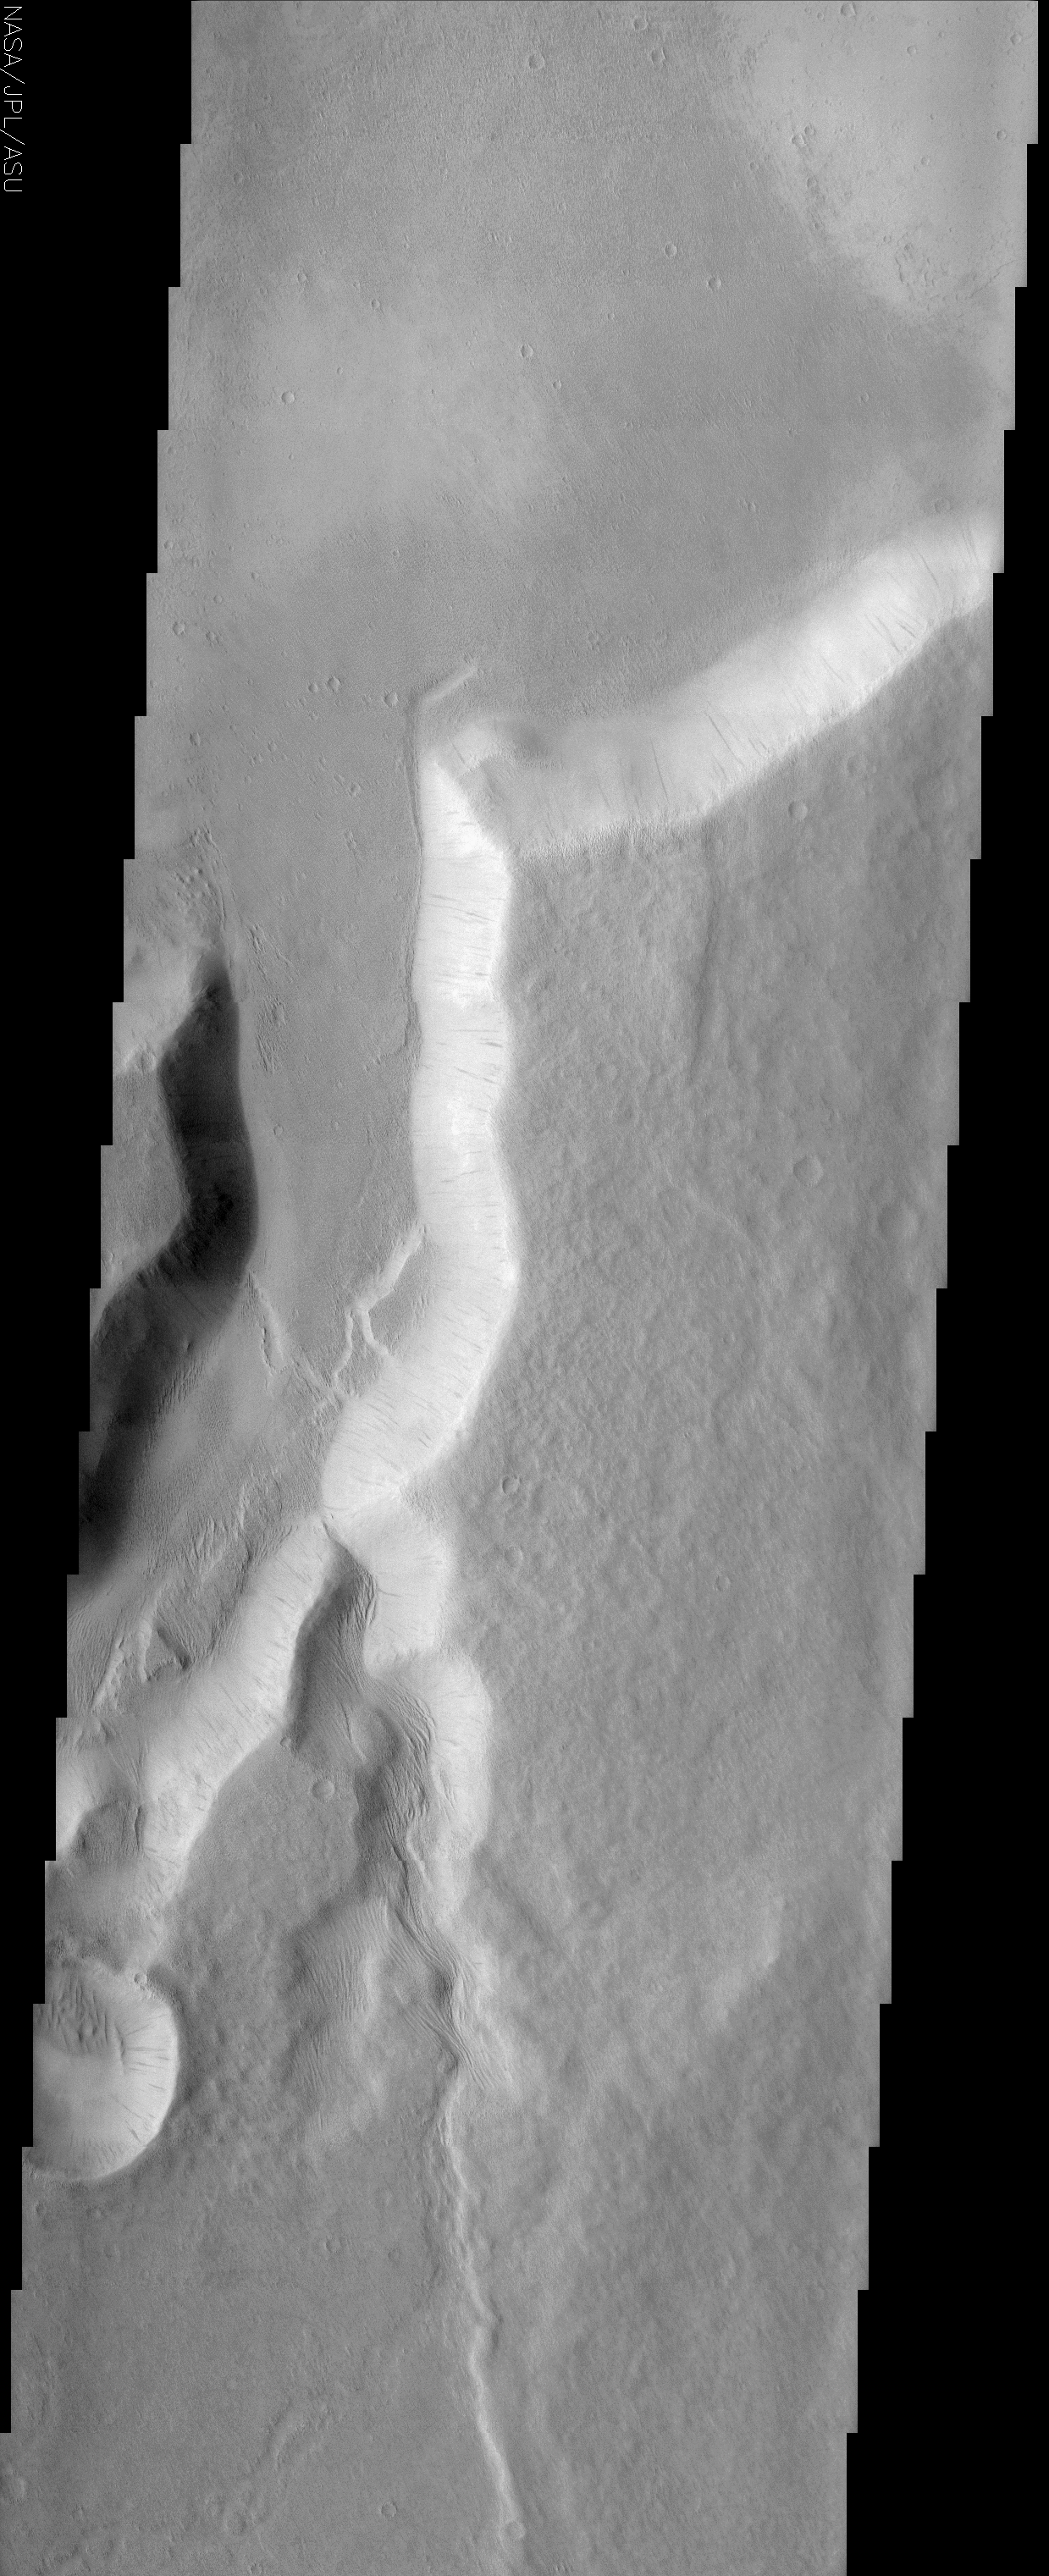

Northwestern Branch of Mangala Vallis

(Released 12 June 2002)

The Science
One of the many branches of the Mangala Vallis channel system is seen in this image. The water that likely carved the channels emerged from a huge graben or fracture almost 1000 km to the south. The THEMIS image shows where one of the channels exits the cratered highlands terrain onto the lowland plains. A bright scarp marks the transition between the two terrain types and demonstrates that in this location the highlands terrain is being eroded back. Note how the floor of the main channel appears to be at the same level as the lowland terrain, suggestive of a base level where erosion is no longer effective. Most of the steep slope faces in the image display darker slope streaks that are thought to be dust avalanche scars and indicate that a relatively thick mantle of dust is present in this region. Wind-sculpted ridges known as yardangs cover many of the surfaces throughout the area as shown by images from the Mars Global Surveyor mission. Most of them are at the limit of resolution in the THEMIS image but some are evident on the floor of the main channel at the point at which a smaller side channel enters. In this location they appear to extend right up to the base of the channel wall, giving the appearance that they are emerging from underneath the thick pile of material into which the channel is eroded. This suggests a geologic history in which a preexisting landscape of eroded yardangs was covered over by a thick pile of younger material that is now eroding back down to the original level. Alternatively, it is possible that the yardangs formed more recently at the abrupt transition between the channel floor and wall. More analysis is necessary to sort out the story.

The Story

This channel system is named “Mangala,” the word for Mars in Sanskrit, a language of the Hindus of India that goes back more than 4,000 years, with written literature almost as long. Great epic tales have been written in this language, and Odyssey is continuing in the spirit of those adventures with its daily discoveries.

Long ago, many thousands of years before Sanskrit was spoken on the Earth, a rush of water emerged from a giant fracture in the Martian land, carving the channels seen above. Since this fracture is located almost 600 miles to the south of this picture, you can only image the force of the flood. Today, the only real movement is the tired fall of dust avalanches down the channel slopes, which leave long dark trickles down the side. It’s a dry, dusty world now, with a thick layer of dust everywhere.

This image was taken at a place of transformation on Mars, where the cratered highlands meet the smooth, lowland plains. You can see that especially well in the context image to the right. Erosion is working tirelessly over time to bring the highlands level with the lowland terrain, but that will take eons more time into the future. Erosion may be “deadly” to geological features, but it doesn’t always happen quickly.

If you want to look at one thing close up in this image, click on the above image and check out the floor of the main channel, just at the point where a smaller side channel enters (about a third of the way up). What you’ll find are wind-sculpted ridges known as yardangs (some of them are almost triangular). What’s interesting about these ridges is that they seem to have eroded long ago, then were covered by a thick pile of younger material, which is now itself eroding back, uncovering them once again.

Yardangs are pretty common in this region of Mars, but if you have trouble finding them in many THEMIS images, don’t worry, you’re not alone. That’s because the THEMIS camera is designed to take pictures of a larger area than its sister camera on the Mars Global Surveyor spacecraft, so some smaller yardangs are barely detectable. The Mars Orbital Camera, however, takes more detailed pictures of a narrower slice of the Martian landscape, and has shown many yardangs in the area. The great thing is that the THEMIS and MOC cameras are very complementary to one another. It’s important to get the larger context of the terrain, as well as the sharp details of a tinier area for the greatest understanding possible.

For example, while the yardangs in this image seem to be emerging from a blanket of younger material, it’s also possible that they formed more recently at the abrupt transition between the channel floor and the wall. More analysis – and more pictures from both cameras! – will be needed to sort out the story.

Credit: NASA/JPL/Arizona State University